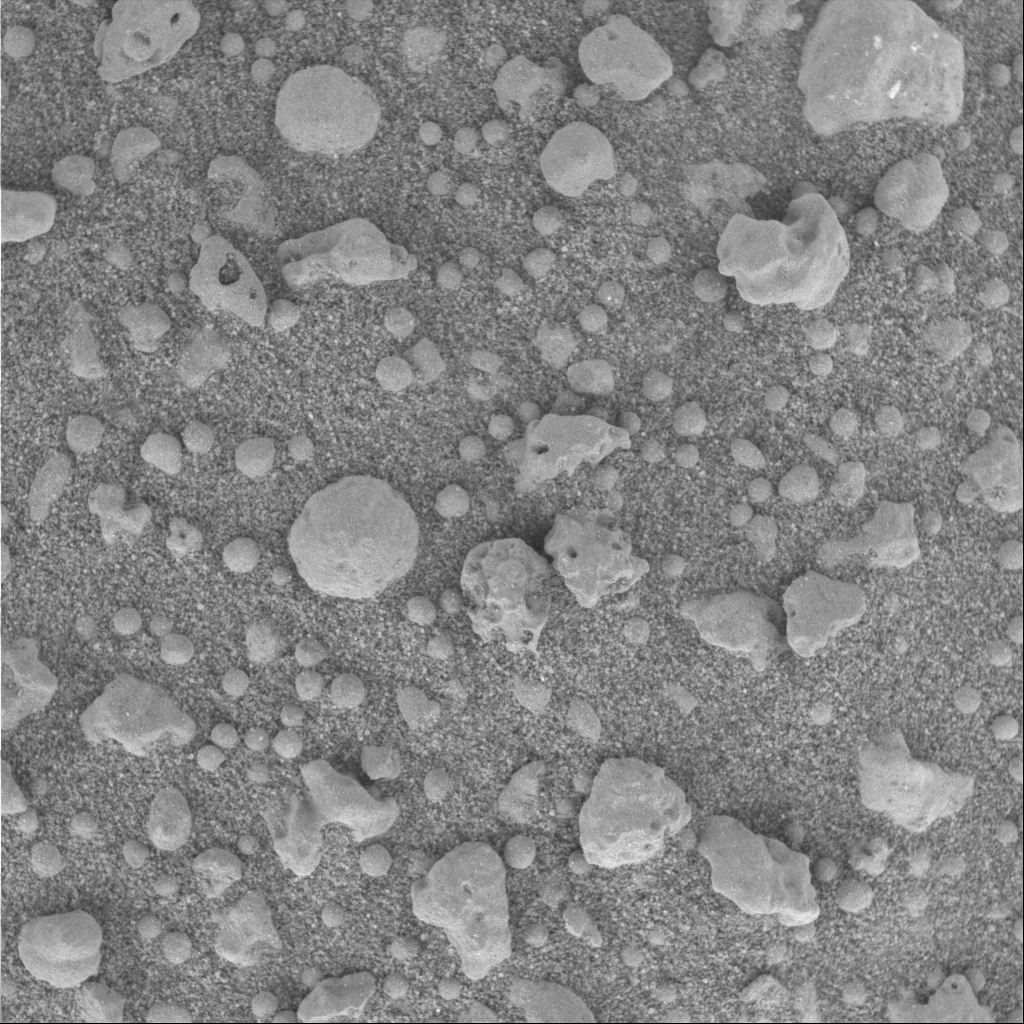

‘Cookies and Cream’ Under the Microscope

This three-centimeter by three-centimeter (1.2-inch by 1.2-inch) microscopic image from the Mars Exploration Rover Opportunity’s “Eagle Crater” soil survey displays a mixture of light and dark soil units at the target called “Cookies and Cream” in the “Neopolitan” area. There are several different types of clasts, or particles, held in surrounding fine-grained sands: rounded spherules, angular, irregular fragments (containing what are presumably vesicles or small cavities) and small, rounded clasts about one millimeter (.04 inch) in size.

For mosaic of related microscopic images, see PIA05651.

Credit: NASA/JPL/Cornell